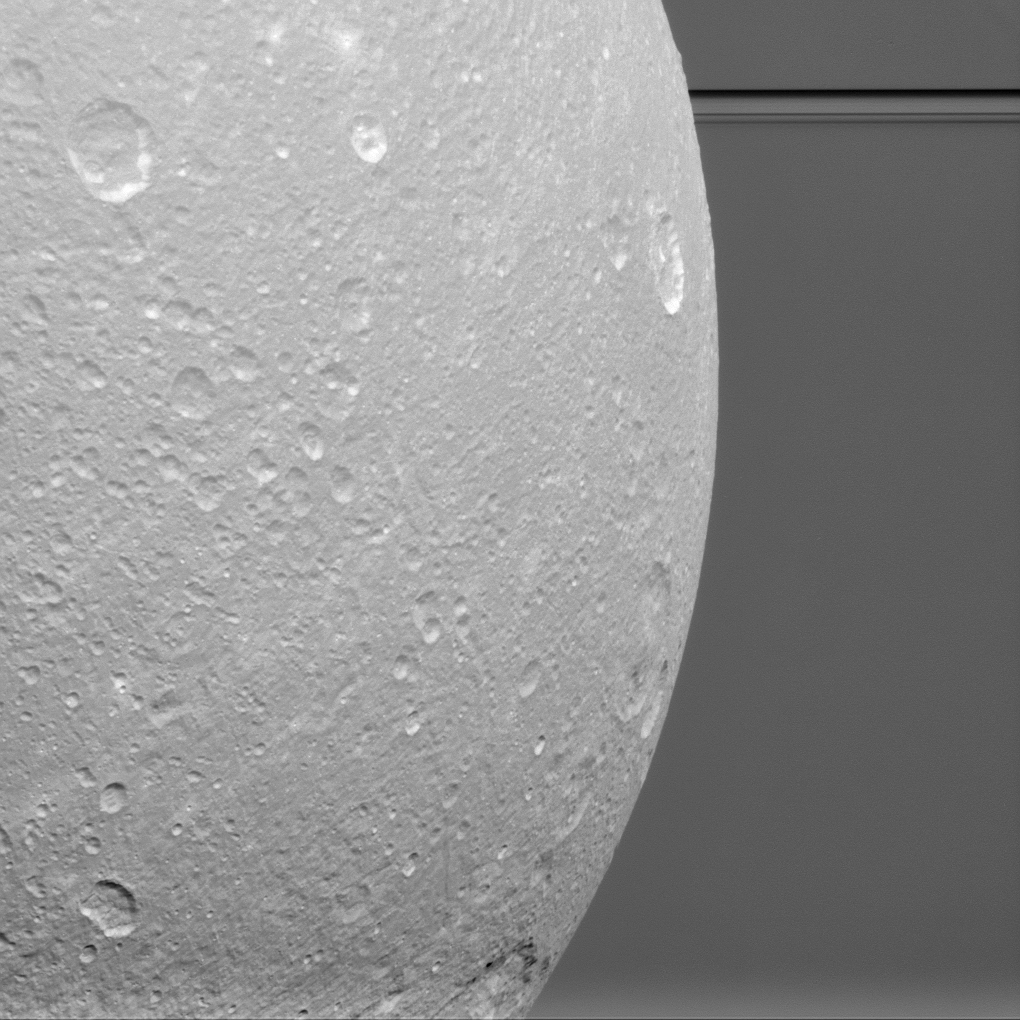

Dione Before the Rings

Saturn’s rings are so expansive that they often sneak into Cassini’s pictures of other bodies. Here, they appear with the planet in a picture taken during a close flyby of Dione.

The flyby of Dione (698 miles or 1123 kilometers across) during which this image was taken was the last close encounter with this moon during Cassini’s mission. The main goal of the flyby was to use the spacecraft as a probe to measure Dione’s gravity field. However, scientists also managed to take some very close images of the surface. All of the data will be helpful to understand the interior structure and geological history of this distant, icy world.

This view is centered on terrain at 7 degrees south latitude, 122 degrees west longitude. The image was taken in visible light with the Cassini spacecraft narrow-angle camera on Aug. 17, 2015.

The view was obtained at a distance of approximately 48,000 miles (77,000 kilometers) from Dione and at a Sun-Dione-spacecraft, or phase angle of 35 degrees. Image scale is 1,520 feet (464 meters) per pixel.

The Cassini mission is a cooperative project of NASA, ESA (the European Space Agency) and the Italian Space Agency. The Jet Propulsion Laboratory, a division of the California Institute of Technology in Pasadena, manages the mission for NASA’s Science Mission Directorate, Washington. The Cassini orbiter and its two onboard cameras were designed, developed and assembled at JPL. The imaging operations center is based at the Space Science Institute in Boulder, Colorado.

Credit: NASA/JPL-Caltech/Space Science Institute